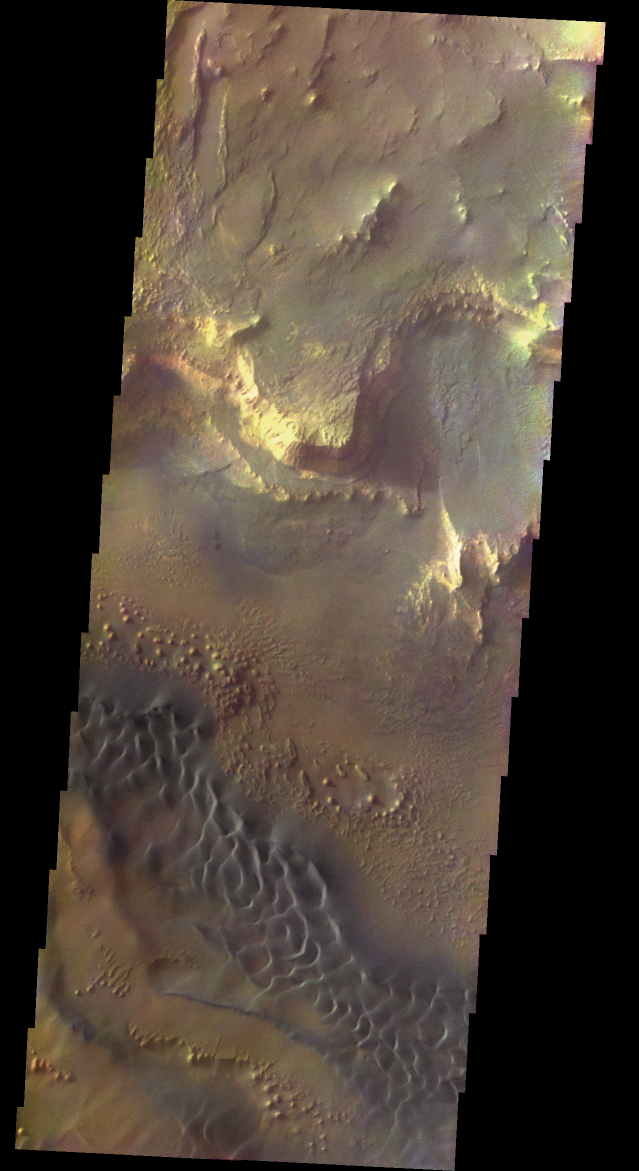

Mars in True Color (almost)

Released 14 November 2003

This spectacular view of the sunlit cliffs and basaltic sand dunes in southern Melas Chasma shows Mars in a way rarely seen: in full, realistic color. The colorization is the result of a collaboration between THEMIS team members at Cornell University and space artist Don Davis, who is an expert on true-color renderings of planetary and astronomical objects. Davis began with calibrated and co-registered THEMIS VIS multi-band radiance files produced by the Cornell group. Using as a guide true-color imaging from the Hubble Space Telescope and his own personal experience at Mt. Wilson and other observatories, he performed a manual color balance to match more closely the colors of previous visual Mars observations. He also did some manual smoothing and other image processing to minimize the effects of residual scattered light in the images. The result is a view of Mars that invites comparisons to Earth; a scene that one might observe out the window on a flight over the southwest United States, but not quite. The basaltic dunes are commonplace on Mars but a rare feature on Earth. The rounded knobs and elongated mesas on the canyon floor show an erosional style as exotic as Utah’s Bryce Canyon but wholly familiar on Mars. Although the inhospitable Martian atmosphere cannot be seen, the magnificent Martian landscape on display in this image beckons space-suited human explorers and the sightseers who will follow.

Initial image processing and calibration by THEMIS team members J. Bell, T. McConnochie, and D. Savransky at Cornell University; additional processing and final color balance by space artist Don Davis.

Image information: VIS instrument. Latitude -12.7, Longitude 288.6 East (71.4 West). 19 meter/pixel resolution.

Note: this THEMIS visual image has not been radiometrically nor geometrically calibrated for this preliminary release. An empirical correction has been performed to remove instrumental effects. A linear shift has been applied in the cross-track and down-track direction to approximate spacecraft and planetary motion. Fully calibrated and geometrically projected images will be released through the Planetary Data System in accordance with Project policies at a later time.

NASA’s Jet Propulsion Laboratory manages the 2001 Mars Odyssey mission for NASA’s Office of Space Science, Washington, D.C. The Thermal Emission Imaging System (THEMIS) was developed by Arizona State University, Tempe, in collaboration with Raytheon Santa Barbara Remote Sensing. The THEMIS investigation is led by Dr. Philip Christensen at Arizona State University. Lockheed Martin Astronautics, Denver, is the prime contractor for the Odyssey project, and developed and built the orbiter. Mission operations are conducted jointly from Lockheed Martin and from JPL, a division of the California Institute of Technology in Pasadena.

Credit: NASA/JPL/Arizona State University/Cornell University/Don Davis